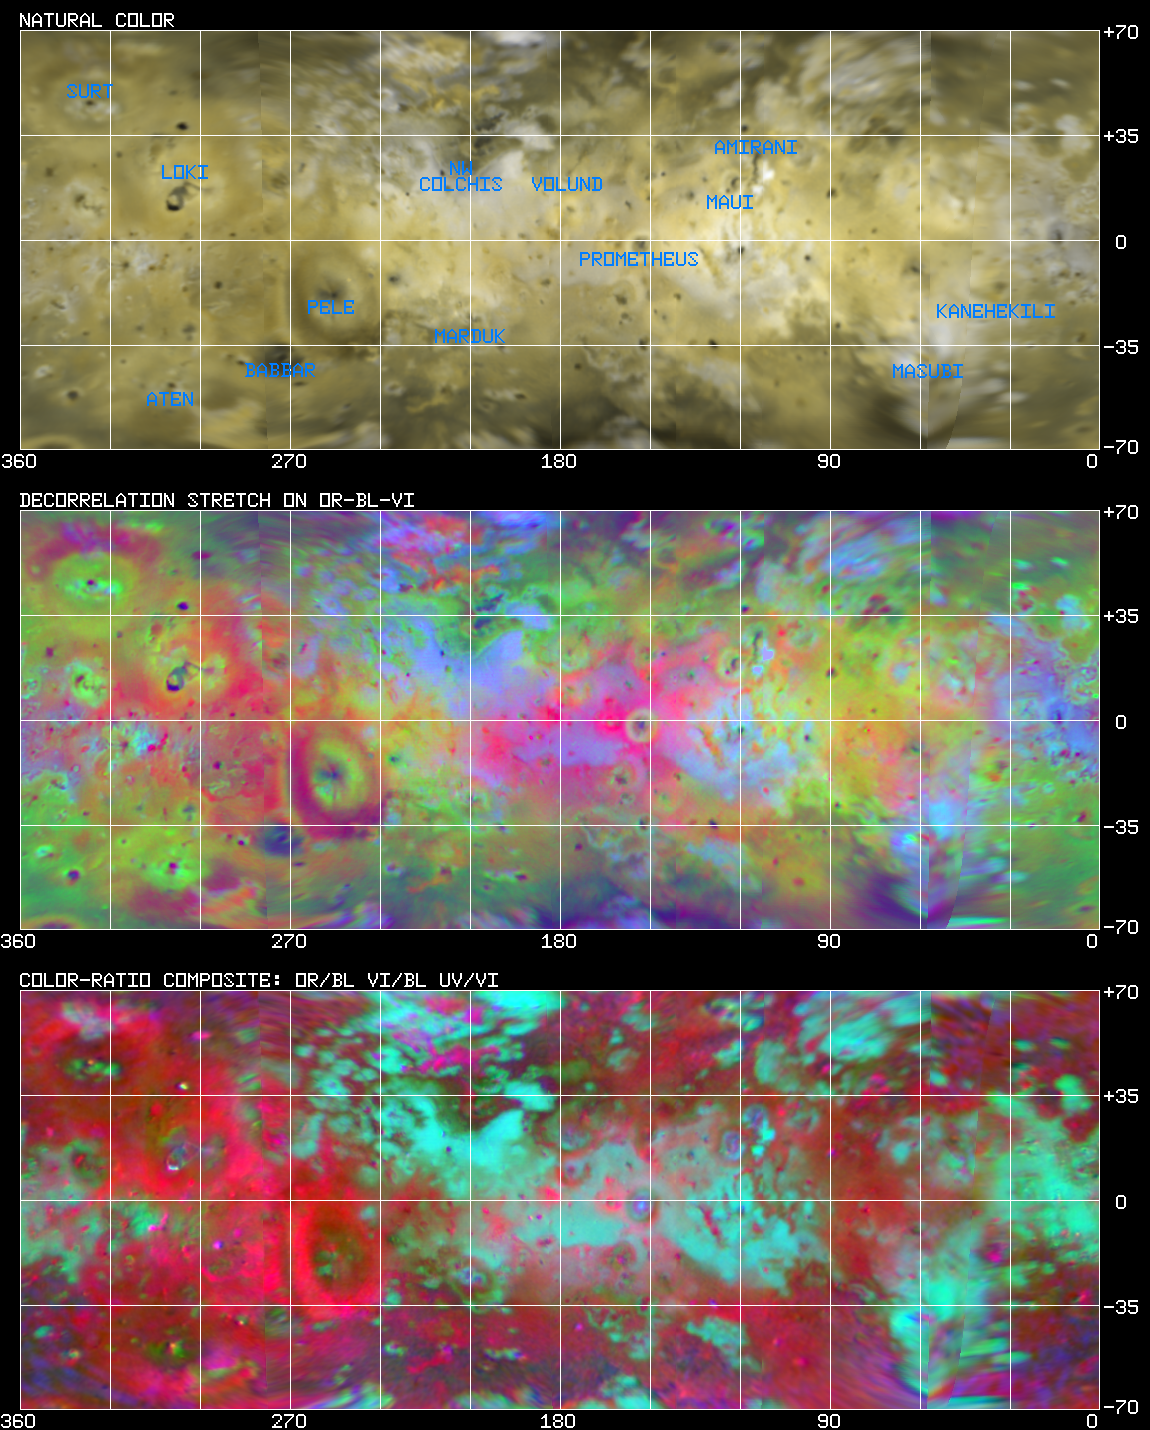

Io: Cylindrical Projection

New multispectral image cube of Io from Voyager 2 images, simple cylindrical projection. Top: Natural color, Middle: enhanced color, Bottom: color-ratio composite. Improvements compared to old global mosaics of McEwen (1988) allow us to recognize new spectral units and relations and will facilitate comparisons to HST and Galileo observations.

Credit: NASA/JPL/USGS